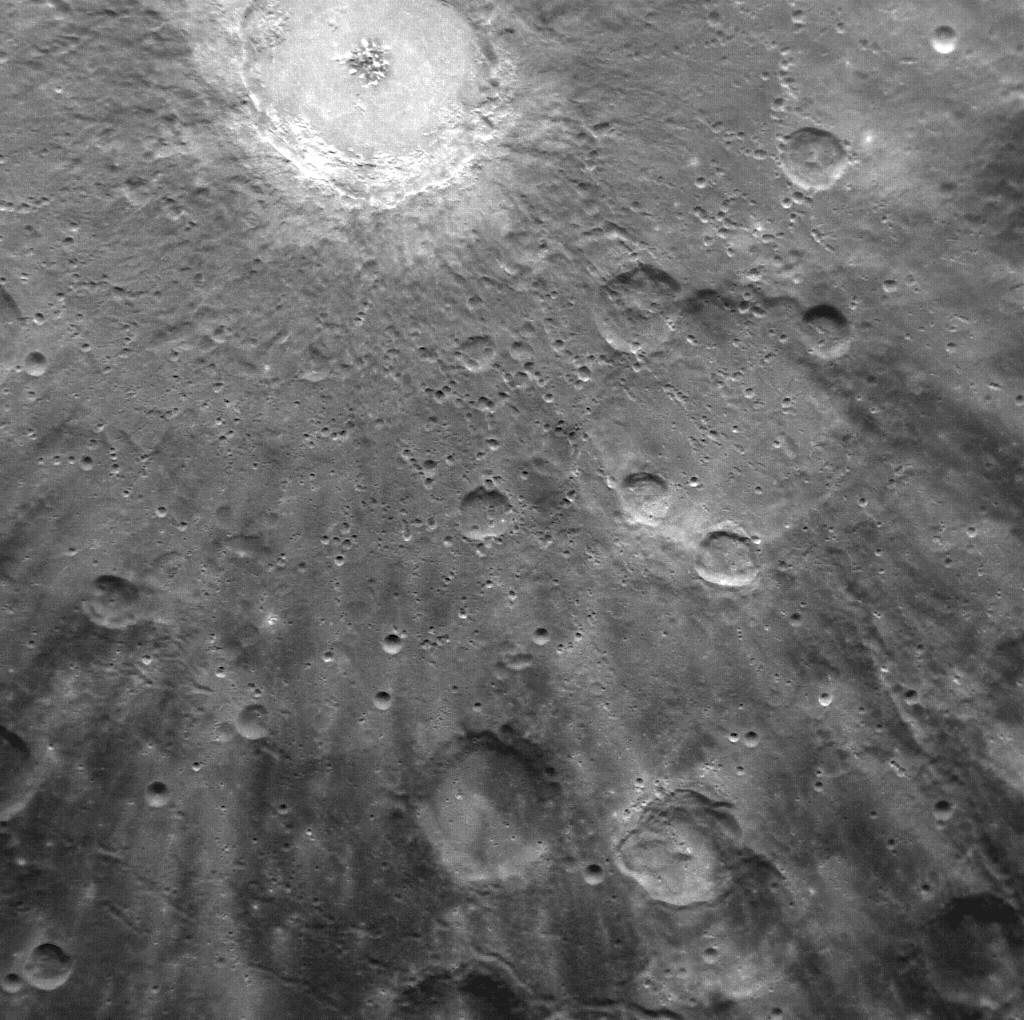

Exploring the Rays of Debussy

NASA image acquired: March 29, 2011 Bright rays, consisting of impact ejecta and secondary craters, spread across this NAC image and radiate from Debussy crater, located at the top. The image, acquired yesterday during the first orbit for which MDIS was imaging, shows just a small portion of Debussy's large system of rays in greater detail than ever previously seen. Images acquired during MESSENGER's second Mercury flyby showed that Debussy's rays extend for hundreds of kilometers across Mercury's surface. Debussy crater was named in March 2010, in honor of the French composer Claude Debussy (1862-1918). On March 17, 2011 (March 18, 2011, UTC), MESSENGER became the first spacecraft to orbit the planet Mercury. The mission is currently in its commissioning phase, during which spacecraft and instrument performance are verified through a series of specially designed checkout activities. In the course of the one-year primary mission, the spacecraft's seven scientific instruments and radio science investigation will unravel the history and evolution of the Solar System's innermost planet. Visit the Why Mercury? section of this website to learn more about the science questions that the MESSENGER mission has set out to answer.

Credit: NASA/Johns Hopkins University Applied Physics Laboratory/Carnegie Institution of Washington